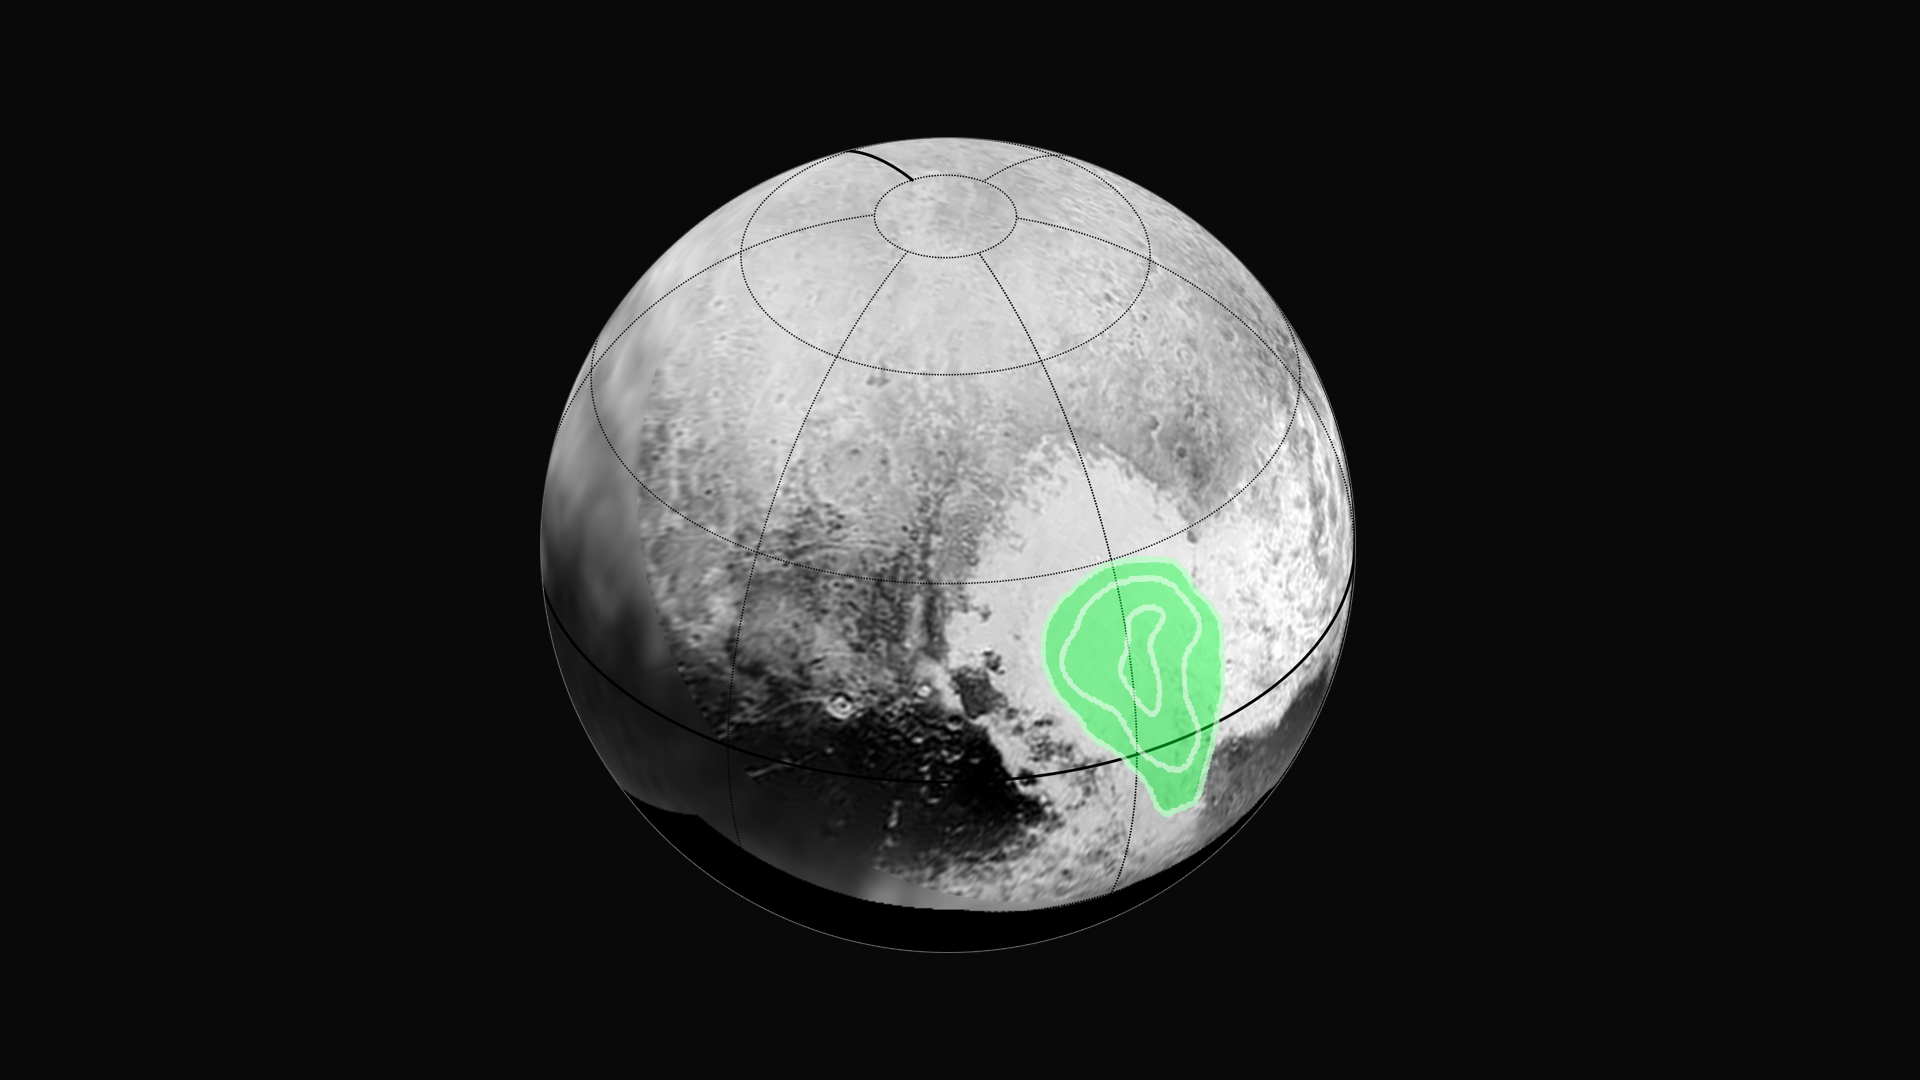

Peering Closely at the ‘Heart of Pluto’

Peering closely at the “heart of Pluto,” in the western half of what mission scientists have informally named Tombaugh Regio (Tombaugh Region), NASA’s New Horizons’ Ralph instrument revealed evidence of carbon monoxide ice. The contours indicate that the concentration of frozen carbon monoxide increases towards the center of the “bull’s eye.” These data were acquired by the spacecraft on July 14 and transmitted to Earth on July 16.

The Johns Hopkins University Applied Physics Laboratory in Laurel, Maryland, designed, built, and operates the New Horizons spacecraft, and manages the mission for NASA’s Science Mission Directorate. The Southwest Research Institute, based in San Antonio, leads the science team, payload operations and encounter science planning. New Horizons is part of the New Frontiers Program managed by NASA’s Marshall Space Flight Center in Huntsville, Alabama.

Credit: NASA/Johns Hopkins University Applied Physics Laboratory/Southwest Research Institute